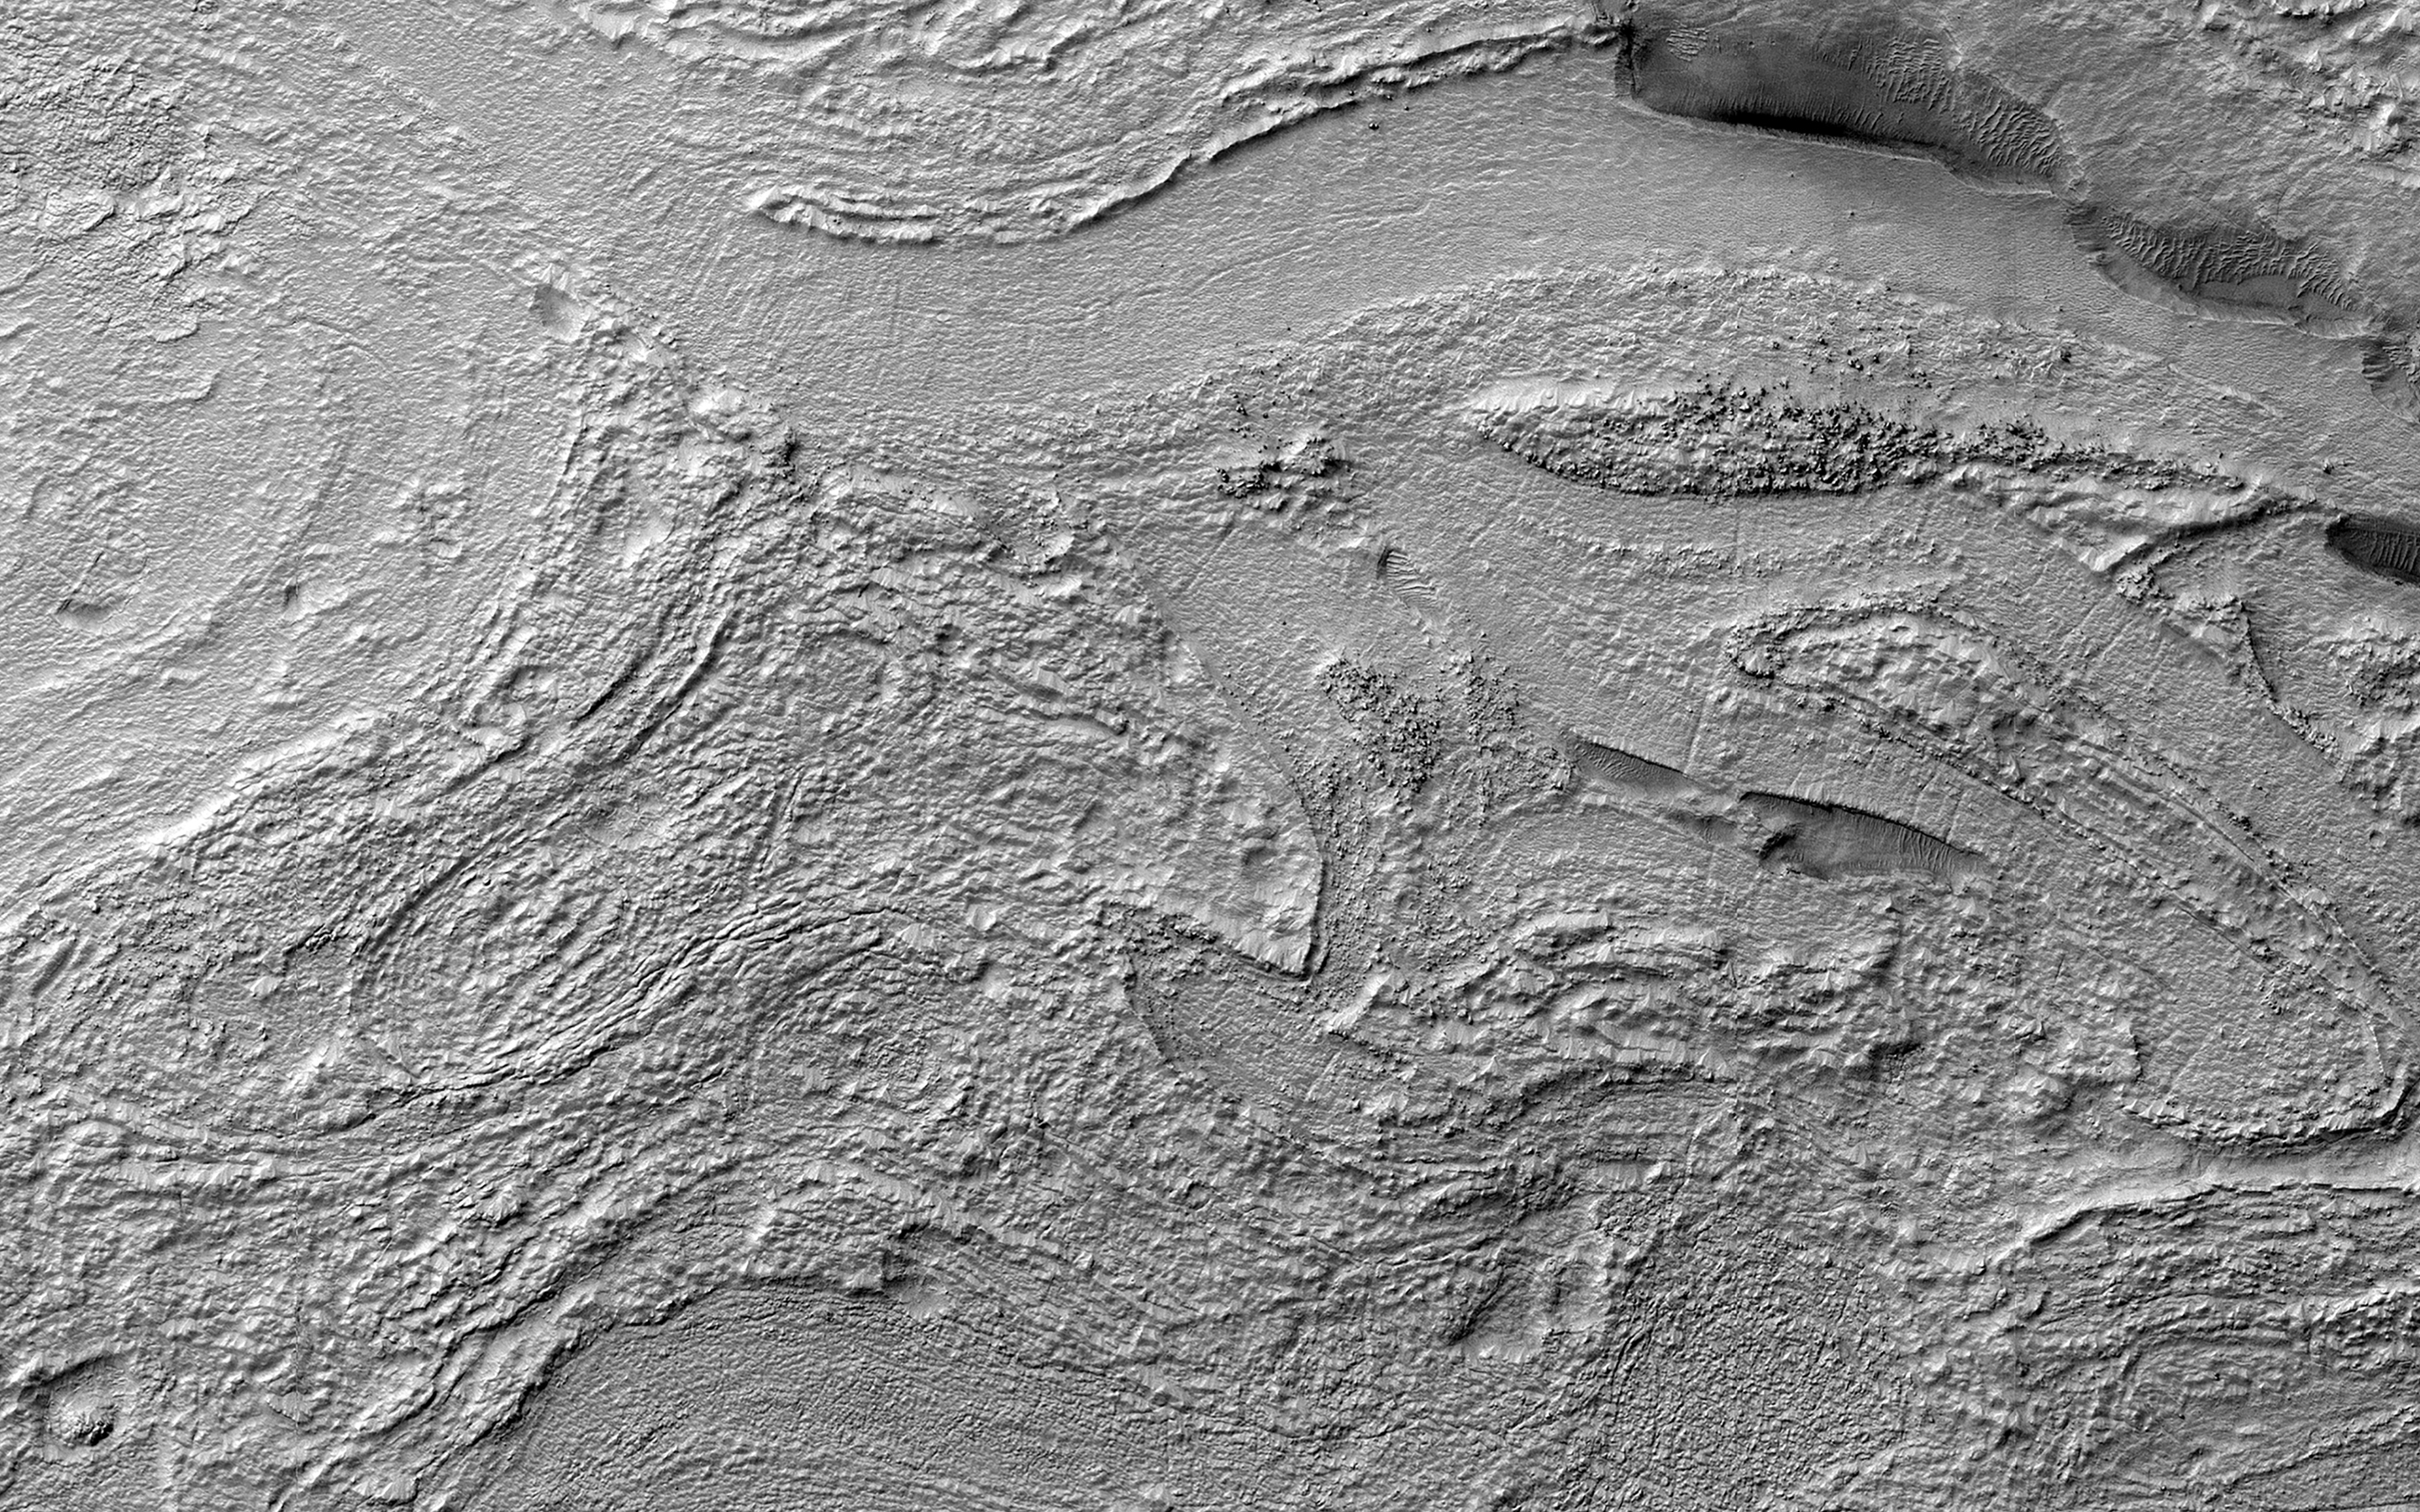

Banded Terrain in Hellas Planitia

This image shows a portion of an enigmatic formation called banded terrain, which is only observed in the northwest of the Hellas basin. This basin was formed by a giant impact around 4 billion years ago. It is the deepest impact basin on the planet, and banded terrain is in the deepest part of the basin (at elevations around 7 kilometers).

This terrain is characterized by smooth bands of material separated by ridges or troughs, with circular and lobe shapes that are typically several kilometers long and a few hundred meters wide. A closeup shows banded terrain deforming around a mesa (bottom) and the transition of smooth banded terrain into surrounding rough terrain (top).

Other banded terrain appears to have undergone deformation, like by a glacier, though it is not quite like terrestrial landforms. There are several ideas for what it could be, including a thin, flowing, ice-rich layer or sediment that was deformed beneath a former ice sheet.

The map is projected here at a scale of 50 centimeters (19.7 inches) per pixel. (The original image scale is 51.1 centimeters [20.1 inches] per pixel [with 2 x 2 binning]; objects on the order of 153 centimeters [60.2 inches] across are resolved.) North is up.

The University of Arizona, in Tucson, operates HiRISE, which was built by Ball Aerospace & Technologies Corp., in Boulder, Colorado. NASA’s Jet Propulsion Laboratory, a division of Caltech in Pasadena, California, manages the Mars Reconnaissance Orbiter Project for NASA’s Science Mission Directorate, Washington.

Credit: NASA/JPL-Caltech/University of Arizona